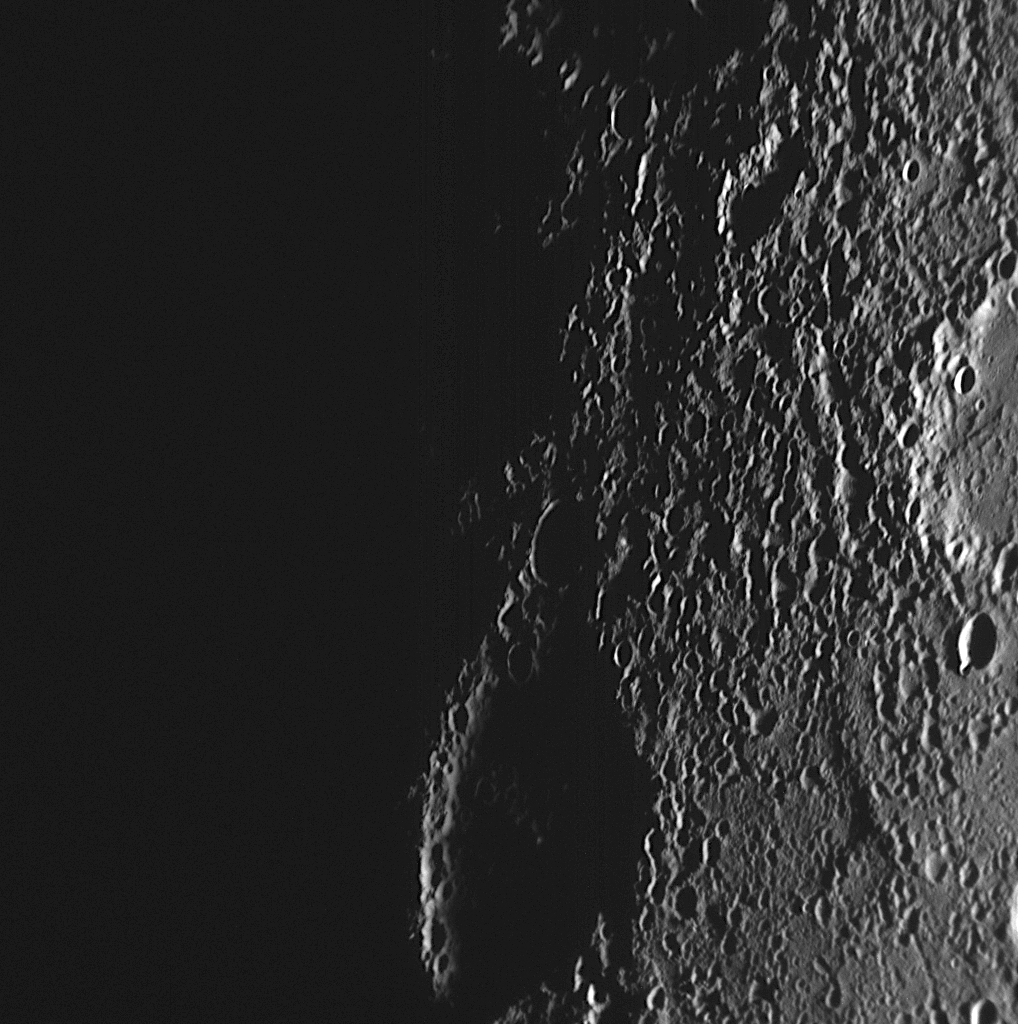

A Terminator View from Mercury Flyby 2

This high-resolution NAC image shows a view of Mercury’s dawn terminator, the division between the sunlit dayside and dark nightside of the planet, as seen as the MESSENGER spacecraft departed the planet during the mission’s second Mercury flyby. This frame is just one of 195 images that make up the second NAC mosaic obtained following closest approach (see PIA11767). A mosaic is a series of images that form a larger picture, in this case a high-resolution view of a portion of Mercury’s northern hemisphere. This image is also just one of the 1287 total images acquired during Mercury flyby 2. Last week, all of the images (as well as data from MESSENGER’s other instruments) collected during Mercury flyby 2 were made publicly available on NASA’s Planetary Data System (PDS) website, giving scientists around the world access to this exciting new dataset.

Date Acquired: January 14, 2008
Image Mission Elapsed Time (MET): 108829034
Instrument: Narrow Angle Camera (NAC) of the Mercury Dual Imaging System (MDIS)
Resolution: 590 meters/pixel (0.37 miles)
Scale: Moody is 80 kilometers (50 miles) in diameter
Spacecraft Altitude: 23,100 kilometers (14,300 miles)

These images are from MESSENGER, a NASA Discovery mission to conduct the first orbital study of the innermost planet, Mercury. For information regarding the use of images, see the MESSENGER image use policy.

Photojournal Note: Data for MESSENGER MDIS can be found via the Planetary Image Atlas.

Credit: NASA/Johns Hopkins University Applied Physics Laboratory/Carnegie Institution of Washington